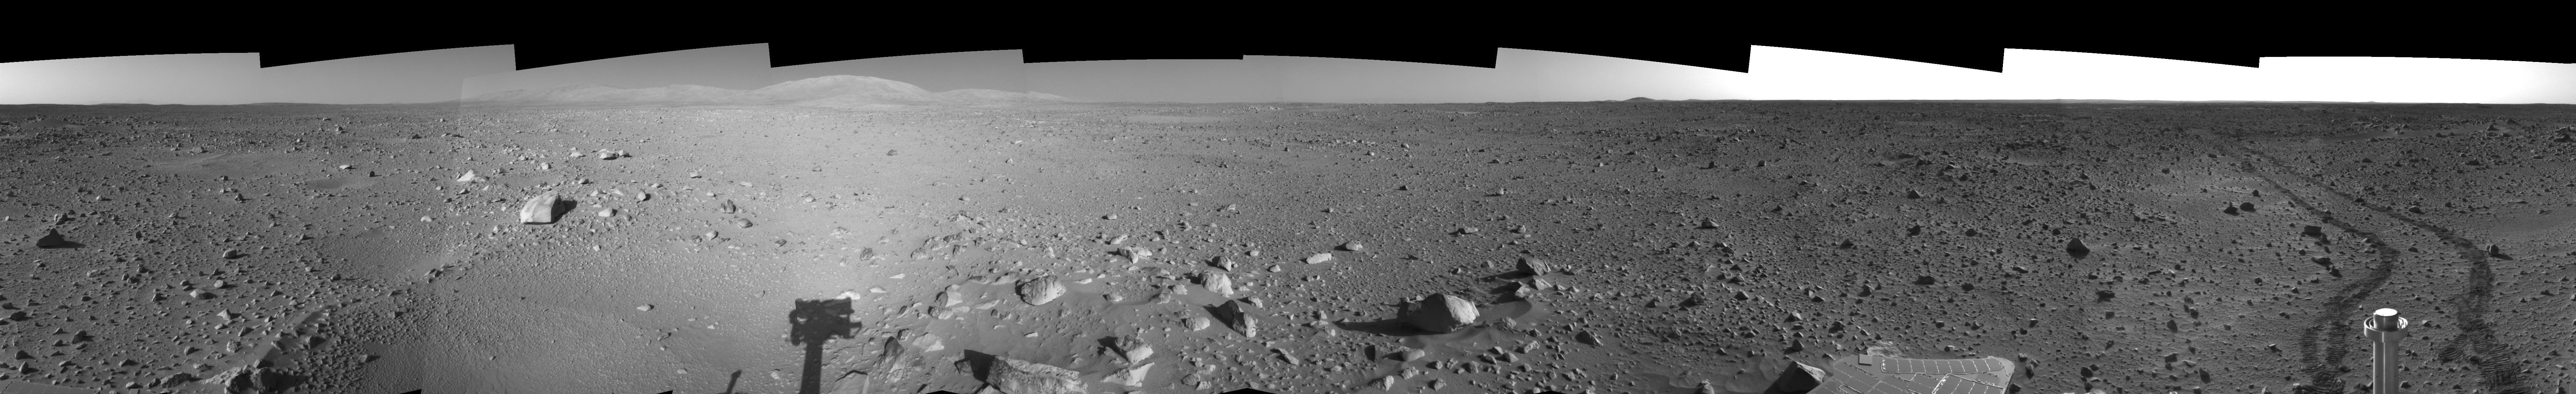

Spirit’s View on Sol 142 (Right Eye)

This is the right-eye view of a stereo pair showing a 360-degree view of the terrain surrounding NASA’s Mars Exploration Rover Spirit on the 142nd martian day of the rover’s mission inside Gusev Crater, on May 27, 2004. It was assembled from images taken by Spirit’s navigation camera. The rover’s position is Site A55. The view is presented in a cylindrical-perspective projection with geometrical seam correction.

See PIA06026 for 3-D view and PIA06027 for left eye view of this right eye cylindrical-perspective projection.

Credit: NASA/JPL